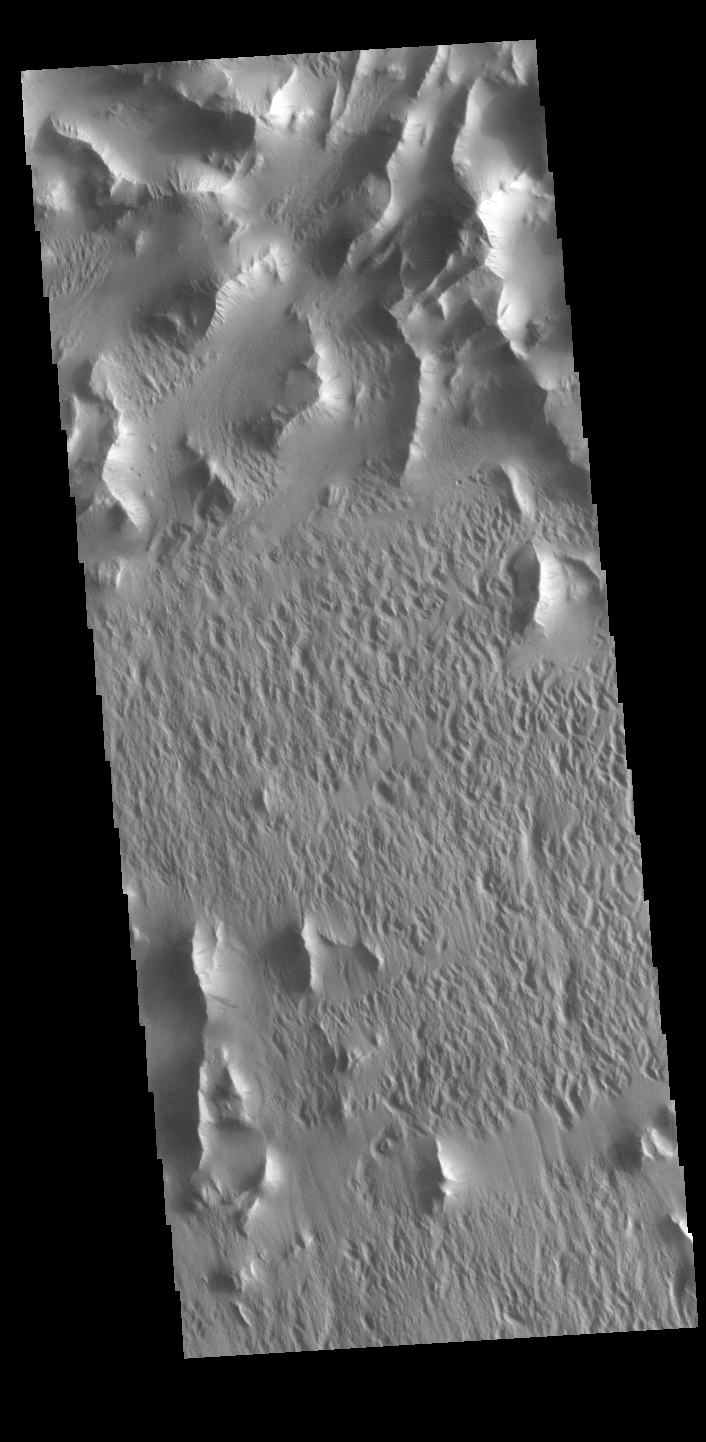

Lycus Sulci

Lycus Sulci is a low lying area of ridges and valleys found to the northwest of Olympus Mons. It is not yet understood how this feature formed or how it relates to the formation of Olympus Mons itself. This VIS image shows the ridge forms that are typical of this region.

Credit: NASA/JPL-Caltech/ASU